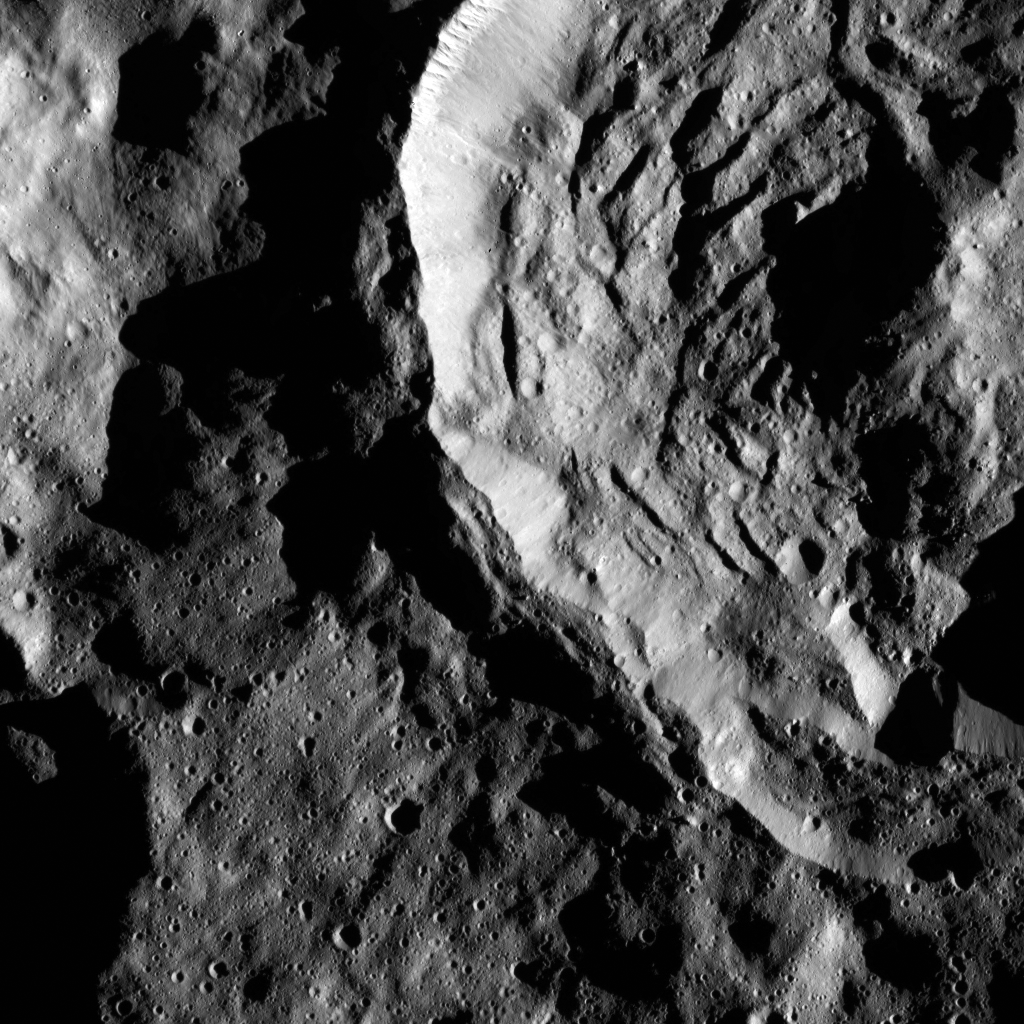

Dawn LAMO Image 76

Sekhet Crater on Ceres has prominent shadows accentuating its central peak and mounds of material that have slumped downward from its walls. The name Sekhet comes from the name of the Egyptian goddess of cultivated lands and fields.

The crater is 25 miles (41 kilometers) wide. A different view of Sekhet is available in PIA20390.

NASA’s Dawn spacecraft took this image on January 29, 2016, in its low-altitude mapping orbit, at a distance of about 240 miles (385 kilometers) above the surface. The image resolution is 120 feet (35 meters) per pixel.

Dawn’s mission is managed by JPL for NASA’s Science Mission Directorate in Washington. Dawn is a project of the directorate’s Discovery Program, managed by NASA’s Marshall Space Flight Center in Huntsville, Alabama. UCLA is responsible for overall Dawn mission science. Orbital ATK, Inc., in Dulles, Virginia, designed and built the spacecraft. The German Aerospace Center, the Max Planck Institute for Solar System Research, the Italian Space Agency and the Italian National Astrophysical Institute are international partners on the mission team.

Credit: NASA/JPL-Caltech/UCLA/MPS/DLR/IDA